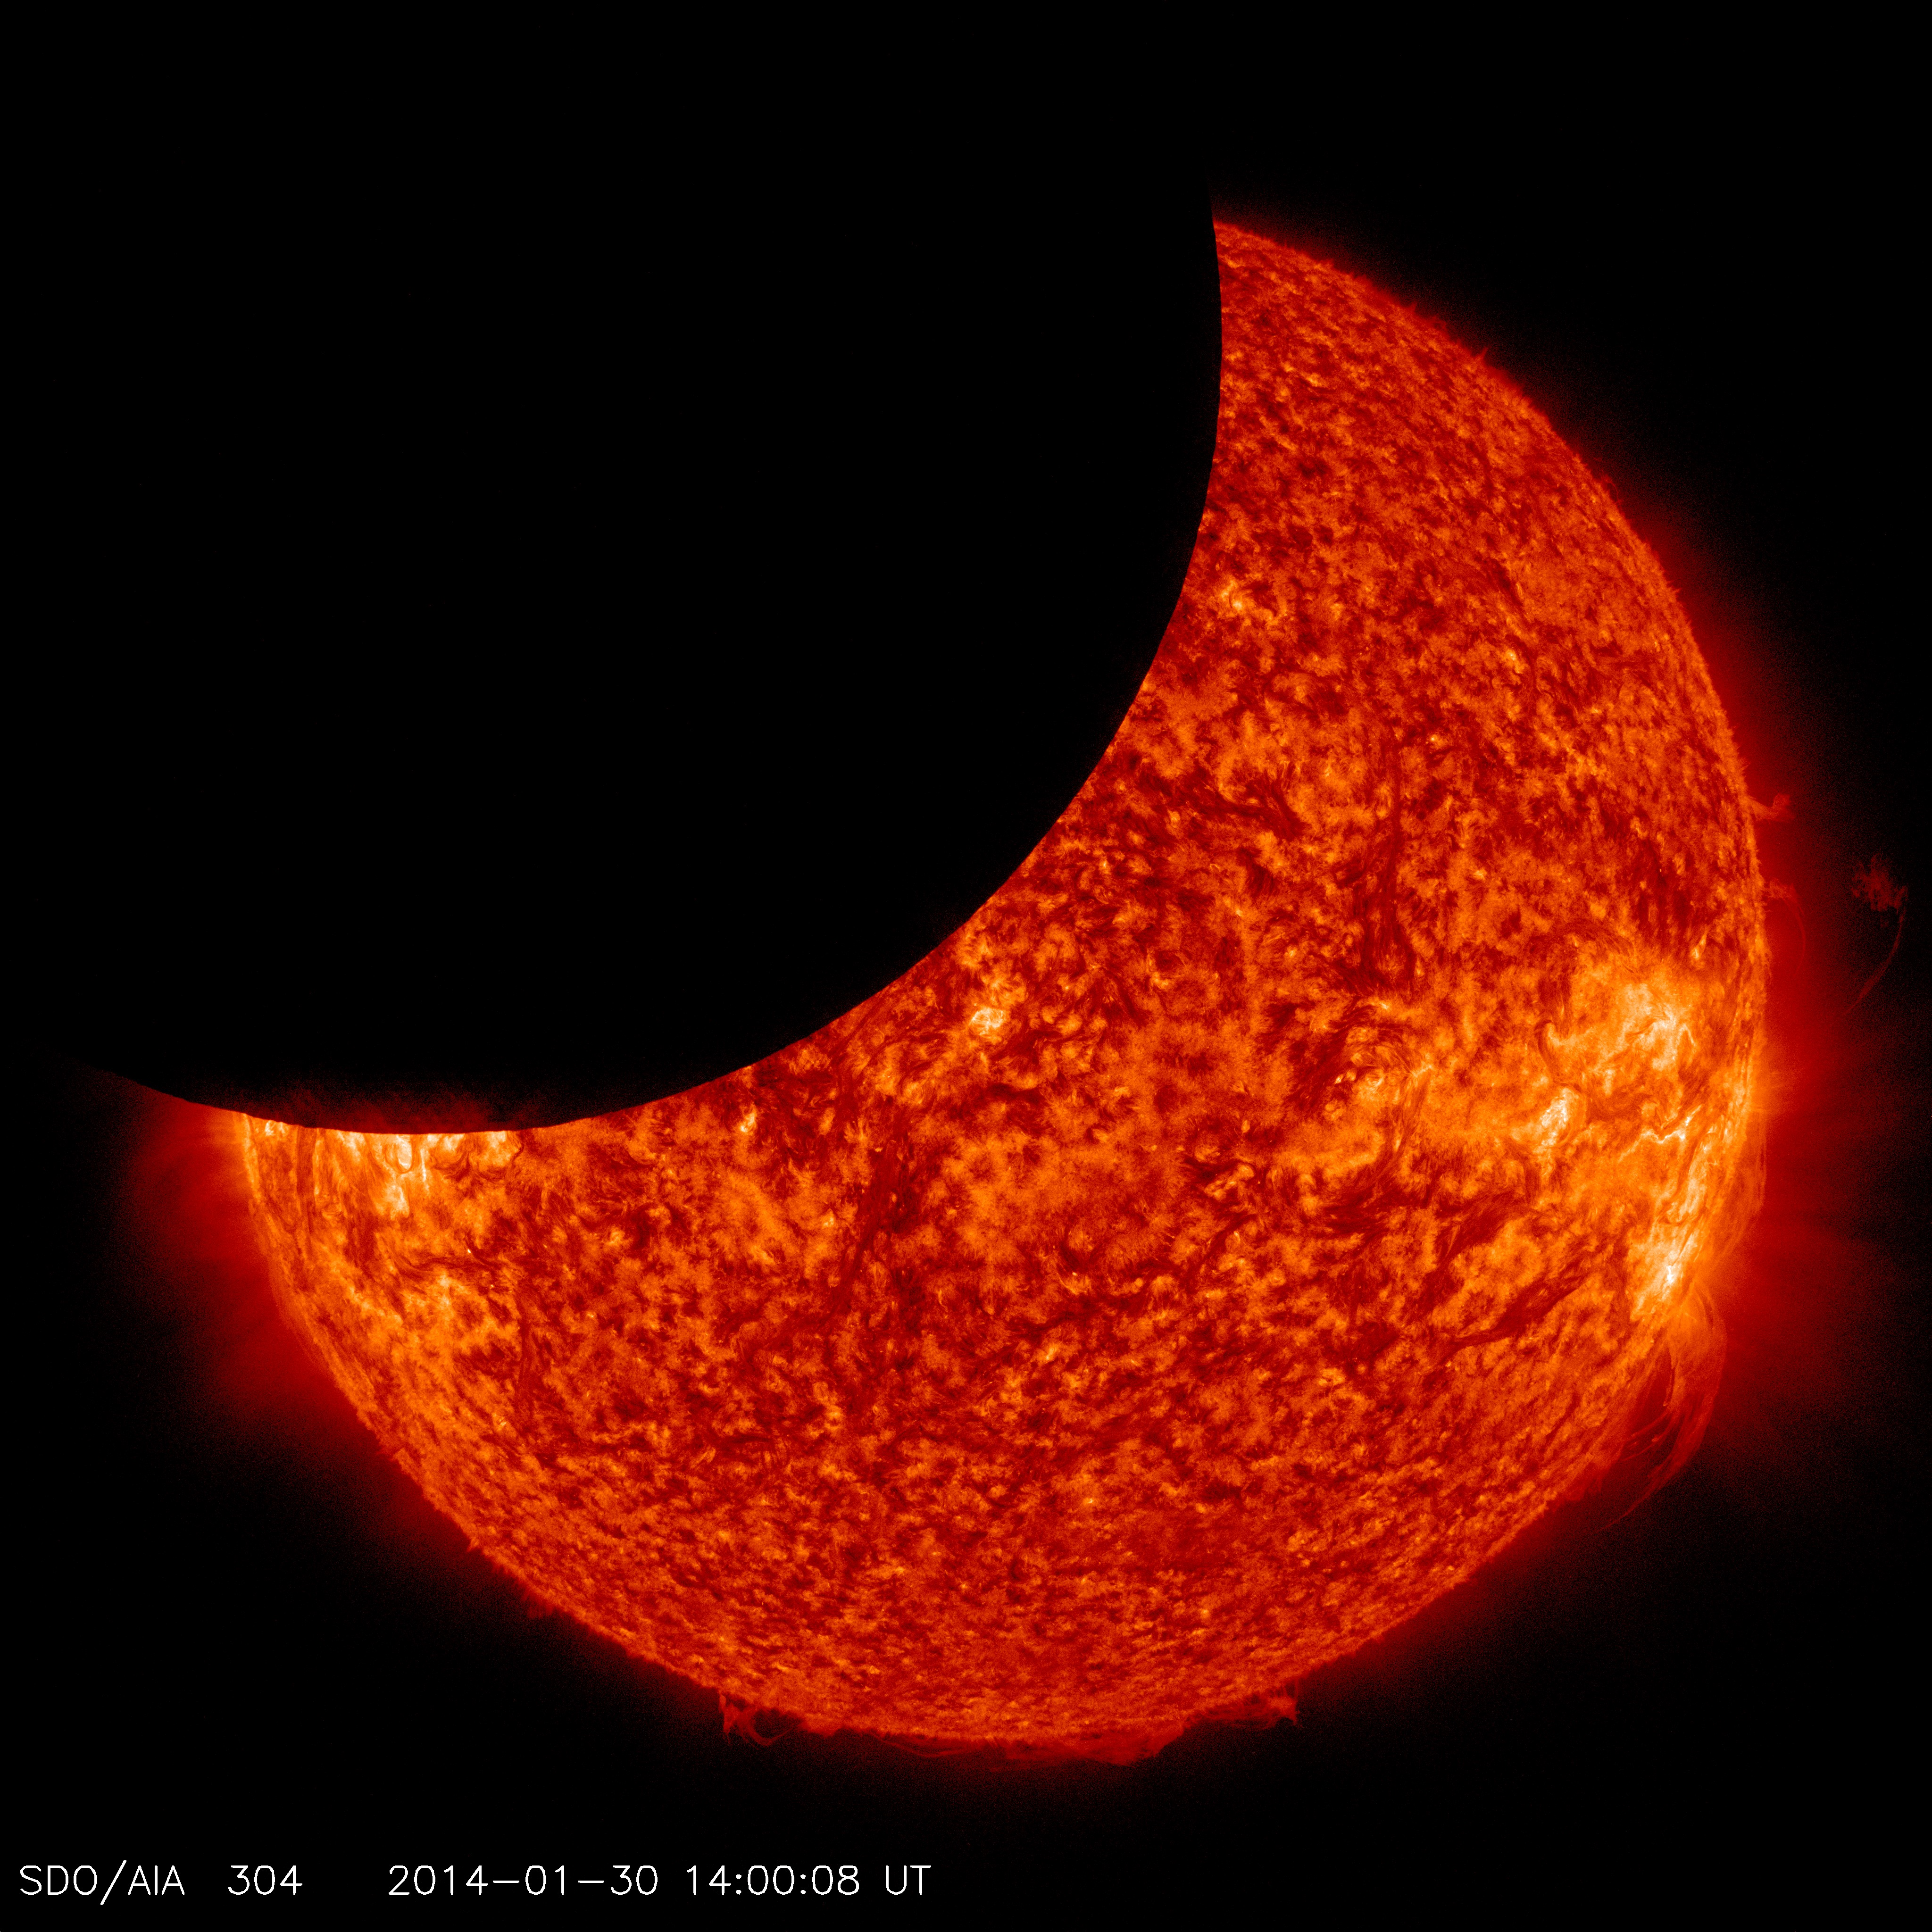

NASA's SDO Sees Lunar Transit

NASA's Solar Dynamics Observatory captured this image of the moon crossing in front of its view of the sun on Jan. 30, 2014, at 9:00 a.m. EST. -- On Jan 30, 2014, beginning at 8:31 a.m EST, the moon moved between NASA’s Solar Dynamics Observatory, or SDO, and the sun, giving the observatory a view of a partial solar eclipse from space. Such a lunar transit happens two to three times each year. This one lasted two and one half hours, which is the longest ever recorded. When the next one will occur is as of yet unknown due to planned adjustments in SDO's orbit. Note in the picture how crisp the horizon is on the moon, a reflection of the fact that the moon has no atmosphere around it to distort the light from the sun.

Credit: NASA/Goddard/SDO